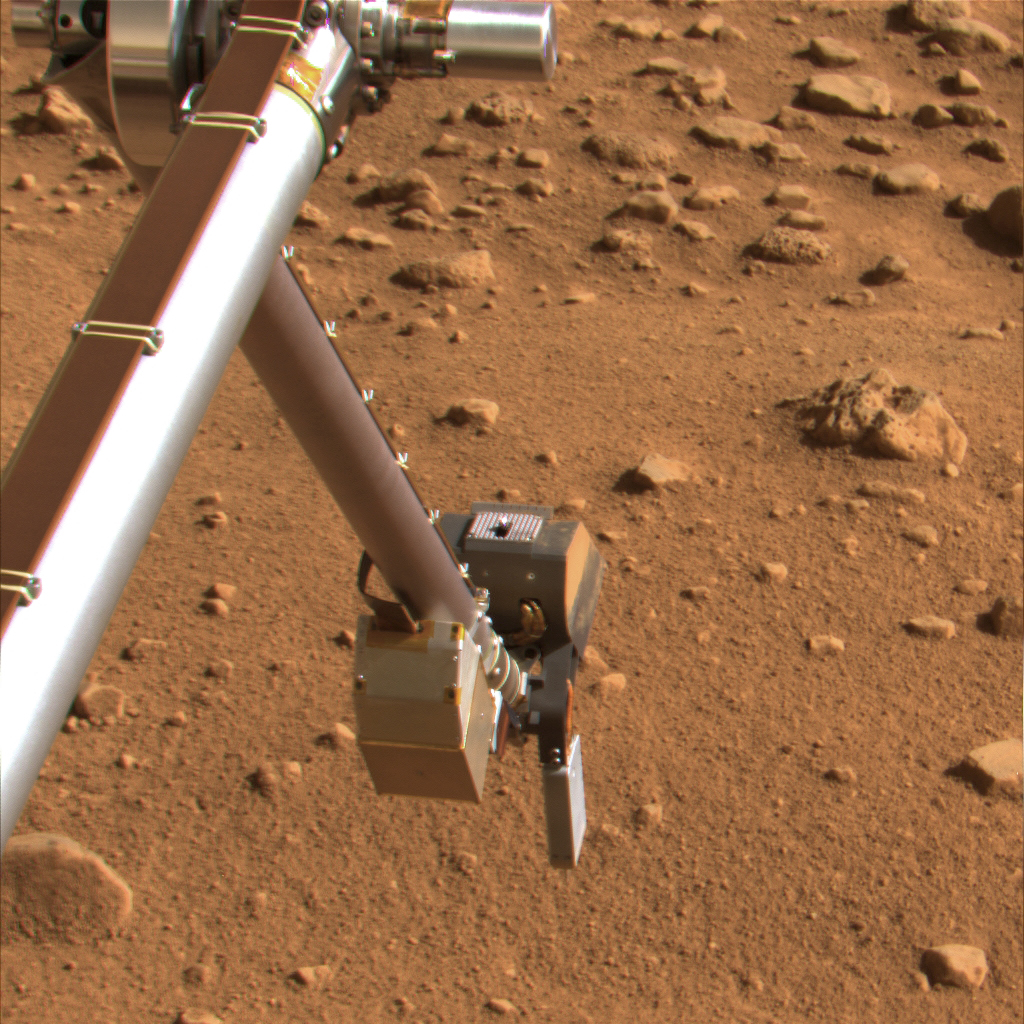

Phoenix Scoop Inverted Showing Rasp

This image taken by the Surface Stereo Imager on Sol 49, or the 49th Martian day of the mission (July 14, 2008), shows the silver colored rasp protruding from NASA’s Phoenix Mars Lander’s Robotic Arm scoop. The scoop is inverted and the rasp is pointing up.

Shown with its forks pointing toward the ground is the thermal and electrical conductivity probe, at the lower right. The Robotic Arm Camera is pointed toward the ground.

The Phoenix Mission is led by the University of Arizona, Tucson, on behalf of NASA. Project management of the mission is led by NASA’s Jet Propulsion Laboratory, Pasadena, Calif. Spacecraft development is by Lockheed Martin Space Systems, Denver.

Photojournal Note: As planned, the Phoenix lander, which landed May 25, 2008 23:53 UTC, ended communications in November 2008, about six months after landing, when its solar panels ceased operating in the dark Martian winter.

Credit: NASA/JPL-Caltech/University of Arizona/Texas A&M University